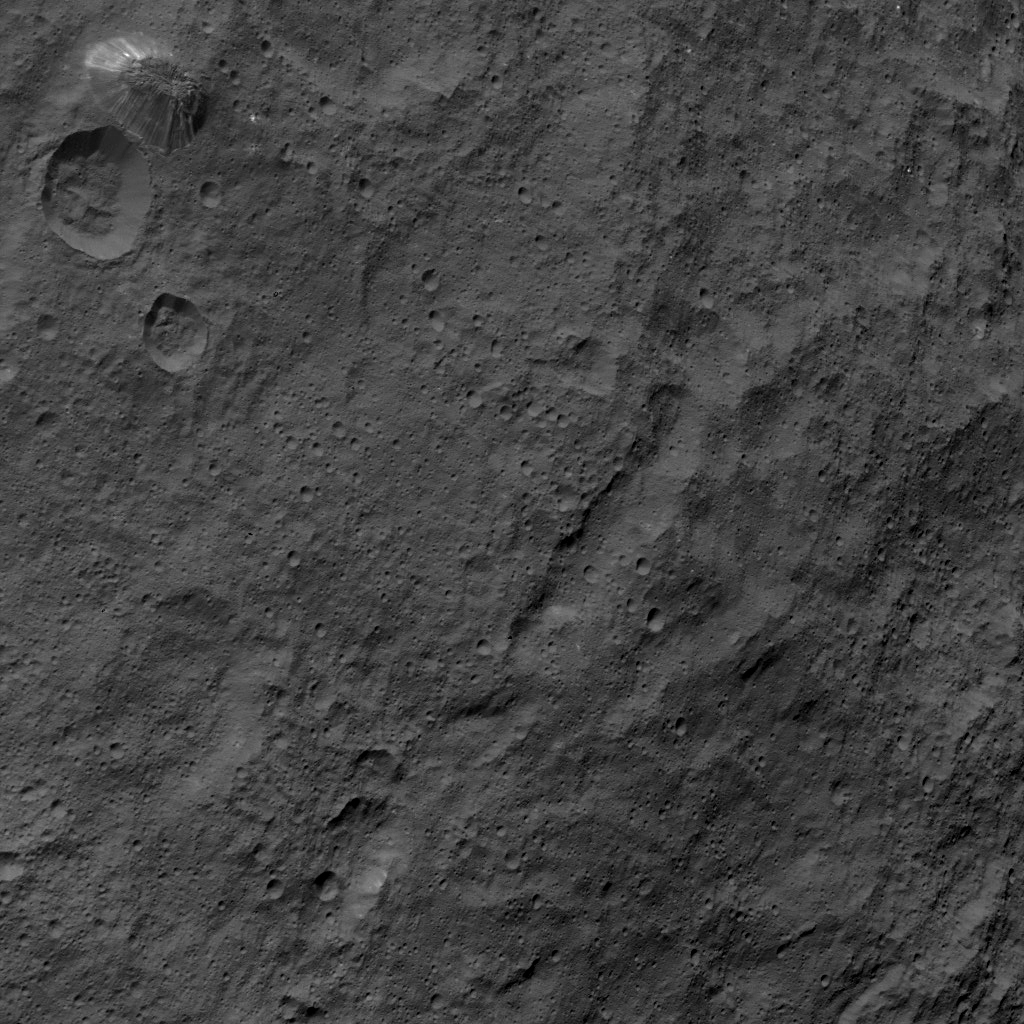

Dawn HAMO Image 53

This image, taken by NASA’s Dawn spacecraft, shows the surface of dwarf planet Ceres from an altitude of 915 miles (1,470 kilometers) around mid-latitudes. The image was taken on Sept. 28, 2015, and has a resolution of 450 feet (140 meters) per pixel.

The unusual mountain Ahuna Mons is featured in this image, named for the traditional post-harvest festival of the Sumi tribe of Nagaland, India. It is 4 miles (6 kilometers) tall and 12 miles (20 kilometers) in diameter.

Dawn’s mission is managed by JPL for NASA’s Science Mission Directorate in Washington. Dawn is a project of the directorate’s Discovery Program, managed by NASA’s Marshall Space Flight Center in Huntsville, Alabama. UCLA is responsible for overall Dawn mission science. Orbital ATK, Inc., in Dulles, Virginia, designed and built the spacecraft. The German Aerospace Center, the Max Planck Institute for Solar System Research, the Italian Space Agency and the Italian National Astrophysical Institute are international partners on the mission team.

Credit: NASA/JPL-Caltech/UCLA/MPS/DLR/IDA